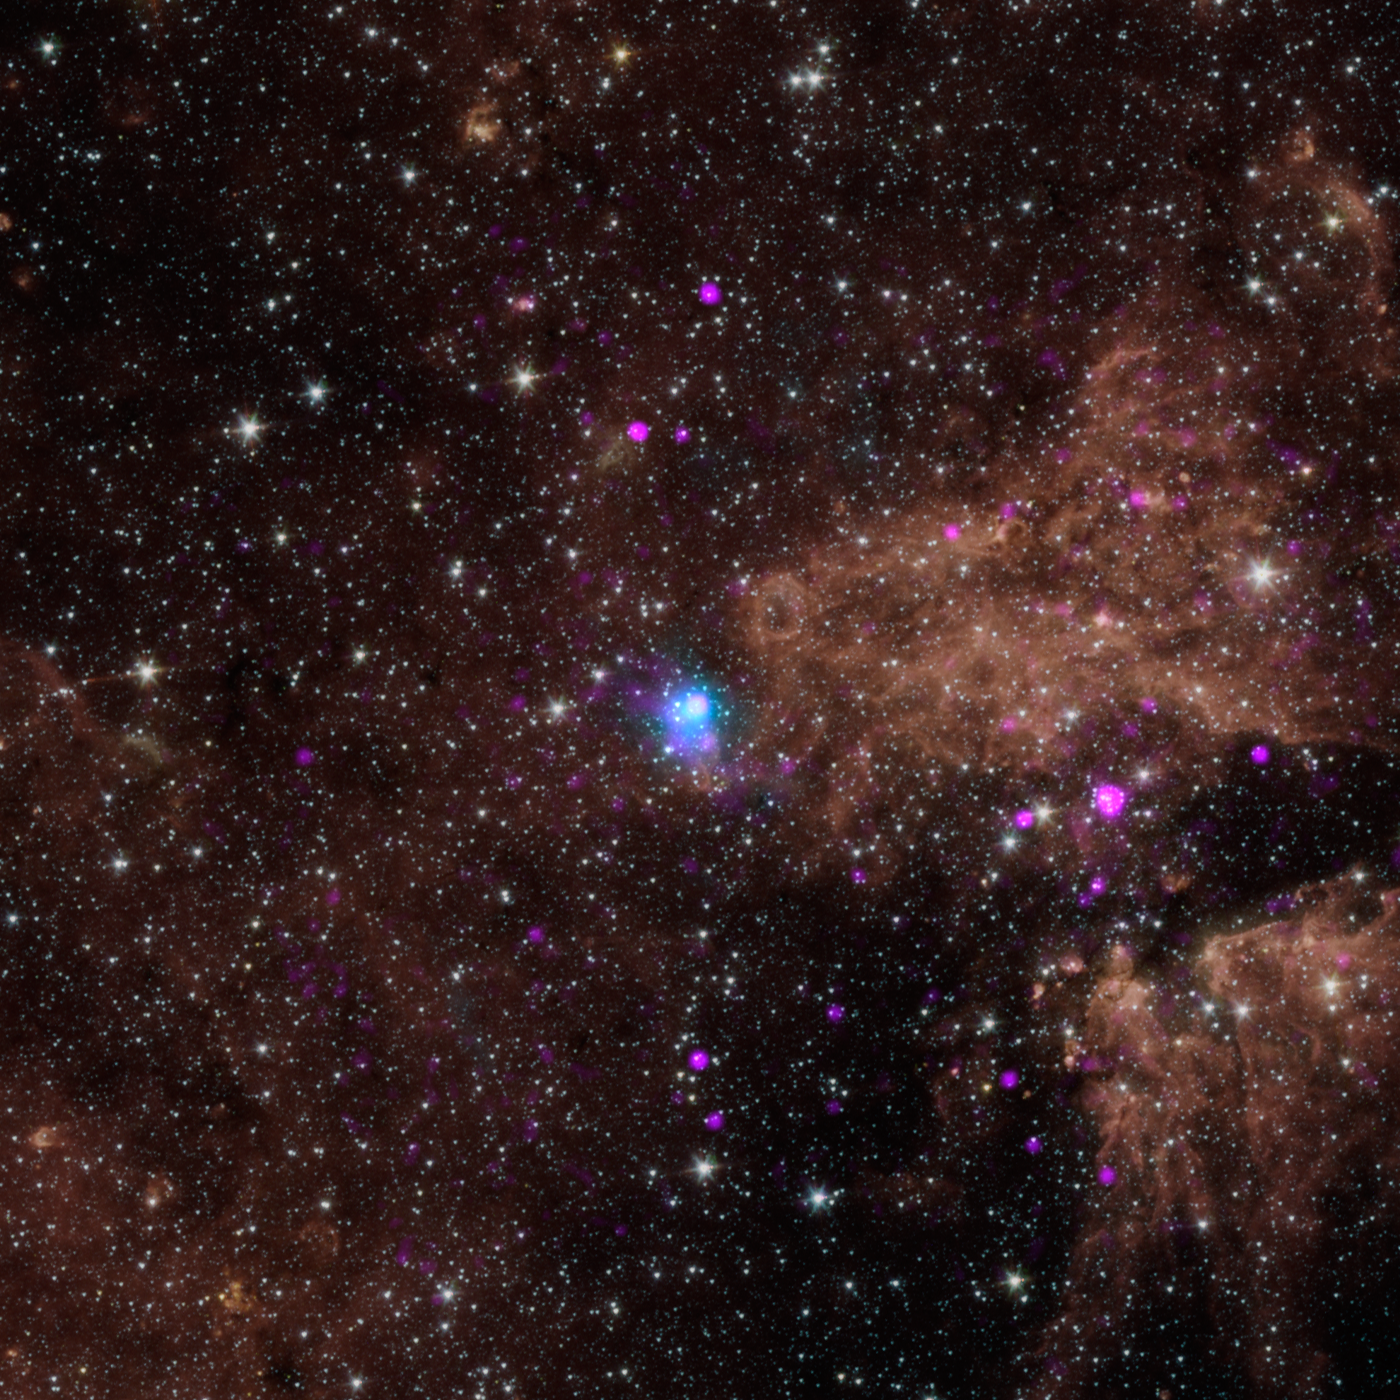

Powerful, Pulsating Core of Star

The blue dot in this image marks the spot of an energetic pulsar — the magnetic, spinning core of star that blew up in a supernova explosion. NASA’s Nuclear Spectroscopic Telescope Array, or NuSTAR, discovered the pulsar by identifying its telltale pulse — a rotating beam of X-rays, that like a cosmic lighthouse, intersects Earth every 0.2 seconds.

The pulsar, called PSR J1640-4631, lies in our inner Milky Way galaxy about 42,000 light-years away. It was originally identified by as an intense source of gamma rays by the High Energy Stereoscopic System (H.E.S.S.) in Namibia. NuSTAR helped pin down the source of the gamma rays to a pulsar.

The other pink dots in this picture show low-energy X-rays detected by NASA’s Chandra X-ray Observatory.

In this image, NuSTAR data is blue and shows high-energy X-rays with 3 to 79 kiloelectron volts; Chandra data is pink and shows X-rays with 0.5 to 10 kiloeletron volts.

NuSTAR is a Small Explorer mission led by the California Institute of Technology in Pasadena and managed by NASA’s Jet Propulsion Laboratory, also in Pasadena, for NASA’s Science Mission Directorate in Washington. The spacecraft was built by Orbital Sciences Corporation, Dulles, Va. Its instrument was built by a consortium including Caltech; JPL; the University of California, Berkeley; Columbia University, N.Y.; NASA’s Goddard Space Flight Center, Greenbelt, Md.; the Danish Technical University in Denmark; Lawrence Livermore National Laboratory, Livermore, Calif.; ATK Aerospace Systems, Goleta, Calif., and with support from the Italian Space Agency (ASI) Science Data Center, Rome, Italy.

NuSTAR’s mission operations center is at UC Berkeley, with ASI providing its equatorial ground station located at Malindi, Kenya. The mission’s outreach program is based at Sonoma State University, Rohnert Park, Calif. NASA’s Explorer Program is managed by Goddard. JPL is managed by Caltech for NASA.

Credit: NASA/JPL-Caltech/SAO